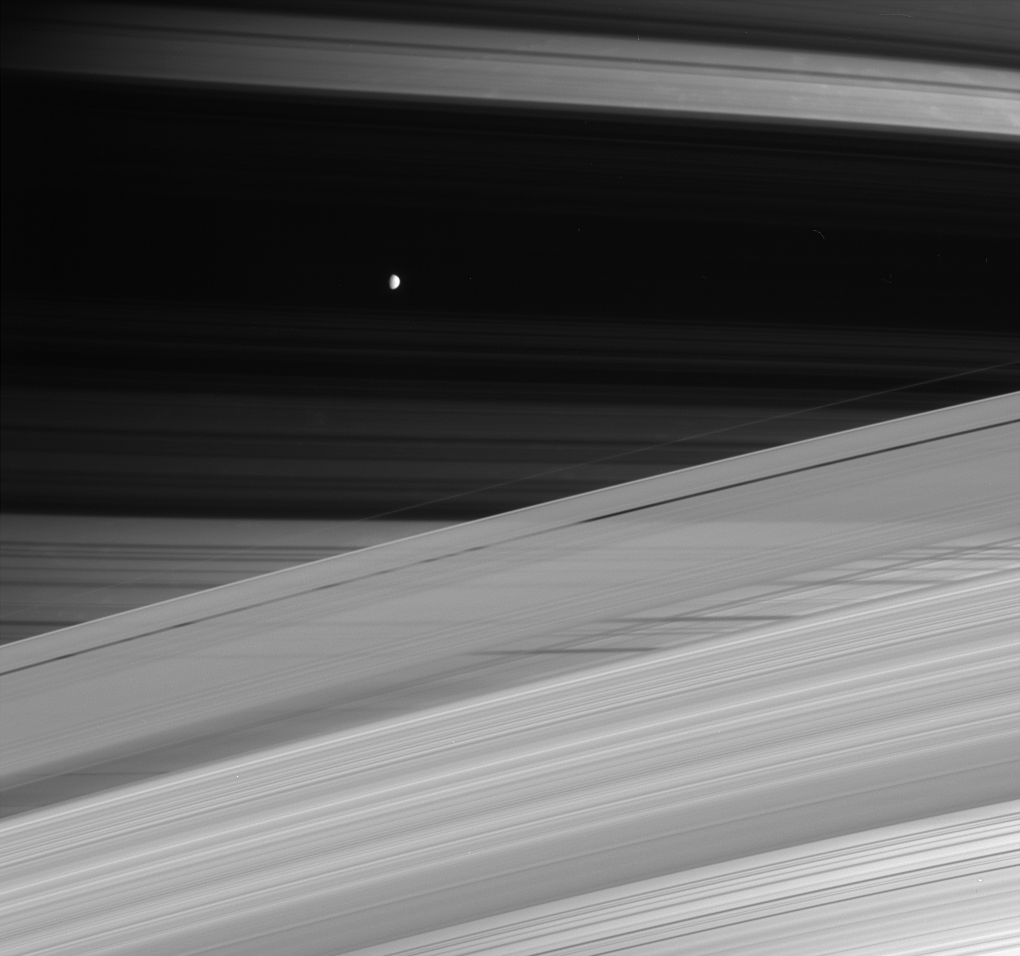

Moon Against the Shadows

This spectacular and disorienting maze of lines is a Cassini portrait of the gas giant Saturn, its rings and its small, icy moon Mimas. The rings cast dark shadows across Saturn’s northern hemisphere, creating a photonegative effect: dark sections are dense and block the Sun, while bright sections are less dense areas or gaps in the rings, which are more transparent to sunlight.

Saturn’s moon Mimas (397 kilometers, or 247 miles across) is seen here against the backdrop created by the shadow of the dense B ring. Above Mimas and the B ring shadow can be seen the broad gap of the Cassini Division. The actual Cassini Division, which divides the A and B rings, is visible about one-third of the way up from the bottom of the image.

This view was obtained in visible light with the Cassini spacecraft narrow-angle camera on Oct. 15, 2004, at a distance of approximately 4.7 million kilometers (2.9 million miles) from Saturn. The image scale is 28 kilometers (17 miles) per pixel.

This image was taken from beneath the plane of Saturn’s rings. It is similar to the serene portrait provided by Cassini in a natural color view from November, 2004 (see PIA06142).

The Cassini-Huygens mission is a cooperative project of NASA, the European Space Agency and the Italian Space Agency. The Jet Propulsion Laboratory, a division of the California Institute of Technology in Pasadena, manages the mission for NASA’s Science Mission Directorate, Washington, D.C. The Cassini orbiter and its two onboard cameras were designed, developed and assembled at JPL. The imaging team is based at the Space Science Institute, Boulder, Colo.

Credit: NASA/JPL/Space Science Institute